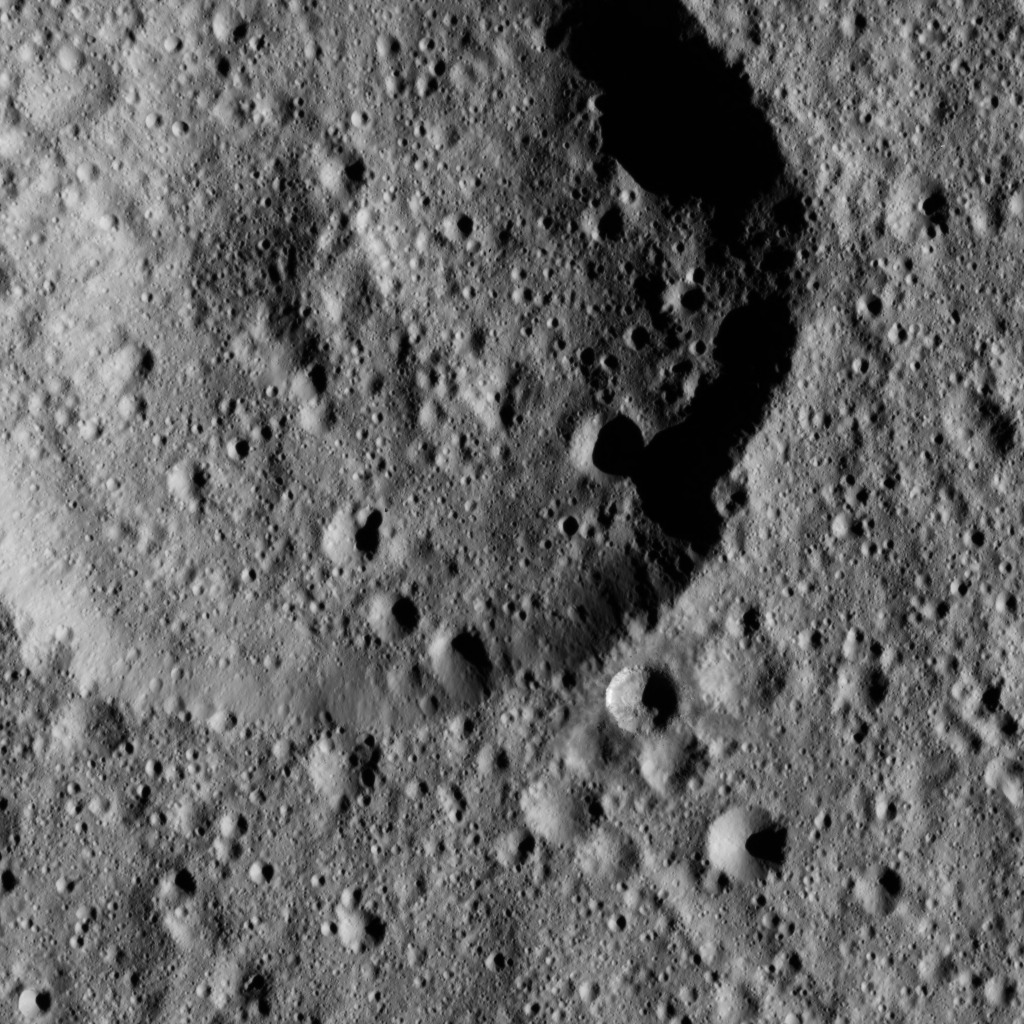

Dawn LAMO Image 26

This ancient crater on Ceres displays a flattened floor and a low, rounded central peak.

The image is centered at approximately 43.8 degrees south latitude, 122.6 degrees east longitude. NASA’s Dawn spacecraft captured the scene on Jan. 2, 2016, from its low-altitude mapping orbit (LAMO), at an altitude of 234 miles (377 kilometers) above Ceres. The image resolution is 115 feet (35 meters) per pixel.

Dawn’s mission is managed by JPL for NASA’s Science Mission Directorate in Washington. Dawn is a project of the directorate’s Discovery Program, managed by NASA’s Marshall Space Flight Center in Huntsville, Alabama. UCLA is responsible for overall Dawn mission science. Orbital ATK, Inc., in Dulles, Virginia, designed and built the spacecraft. The German Aerospace Center, the Max Planck Institute for Solar System Research, the Italian Space Agency and the Italian National Astrophysical Institute are international partners on the mission team.

Credit: NASA/JPL-Caltech/UCLA/MPS/DLR/IDA